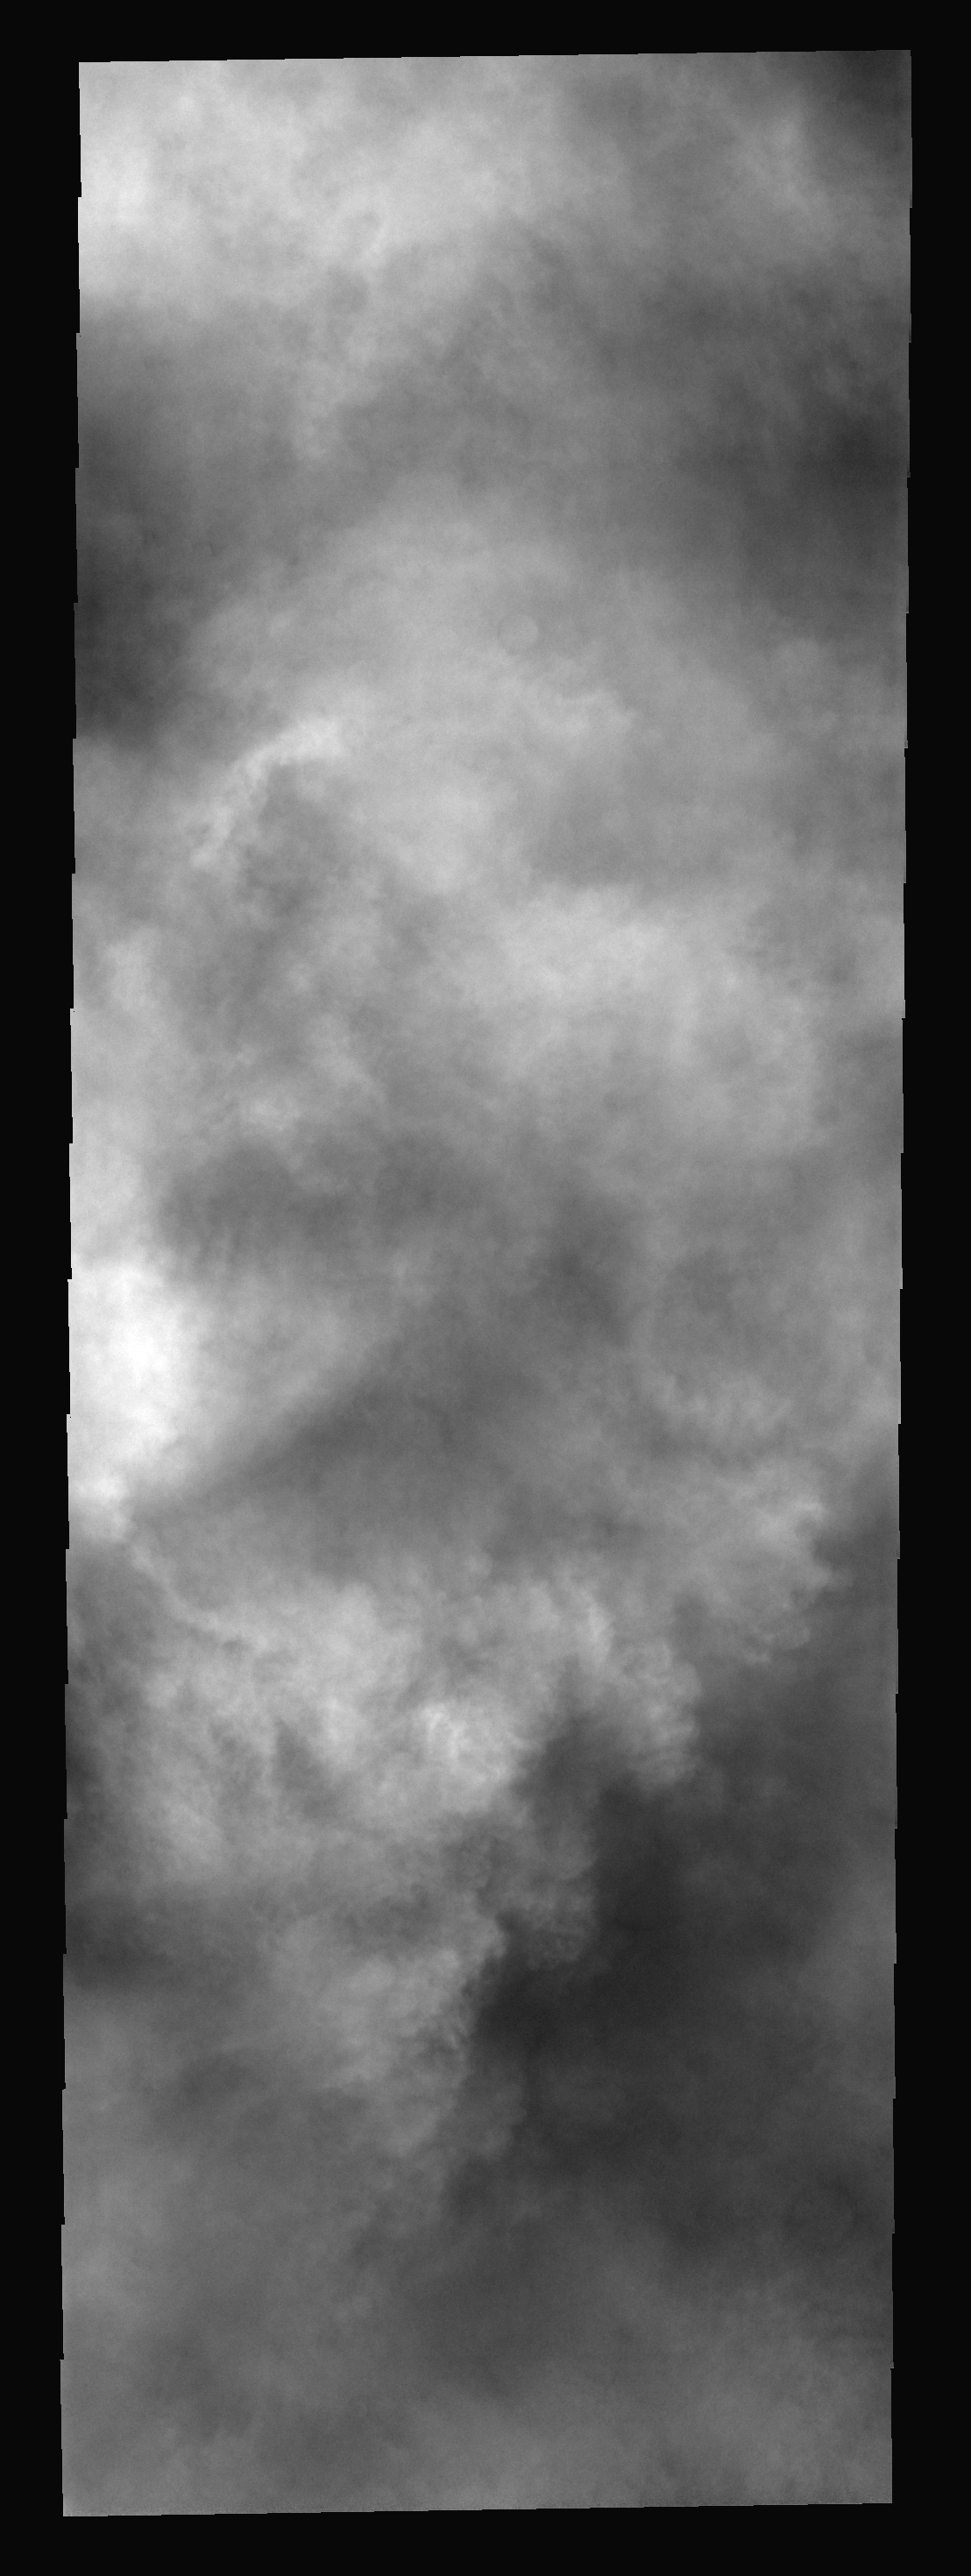

Cloud Tops

These clouds hide the south polar region. This storm occurred during late summer.

Image information: VIS instrument. Latitude -76.4N, Longitude 230.4E. 17 meter/pixel resolution.

Please see the THEMIS Data Citation Note for details on crediting THEMIS images.

Note: this THEMIS visual image has not been radiometrically nor geometrically calibrated for this preliminary release. An empirical correction has been performed to remove instrumental effects. A linear shift has been applied in the cross-track and down-track direction to approximate spacecraft and planetary motion. Fully calibrated and geometrically projected images will be released through the Planetary Data System in accordance with Project policies at a later time.

NASA’s Jet Propulsion Laboratory manages the 2001 Mars Odyssey mission for NASA’s Office of Space Science, Washington, D.C. The Thermal Emission Imaging System (THEMIS) was developed by Arizona State University, Tempe, in collaboration with Raytheon Santa Barbara Remote Sensing. The THEMIS investigation is led by Dr. Philip Christensen at Arizona State University. Lockheed Martin Astronautics, Denver, is the prime contractor for the Odyssey project, and developed and built the orbiter. Mission operations are conducted jointly from Lockheed Martin and from JPL, a division of the California Institute of Technology in Pasadena.

Credit: NASA/JPL/ASU